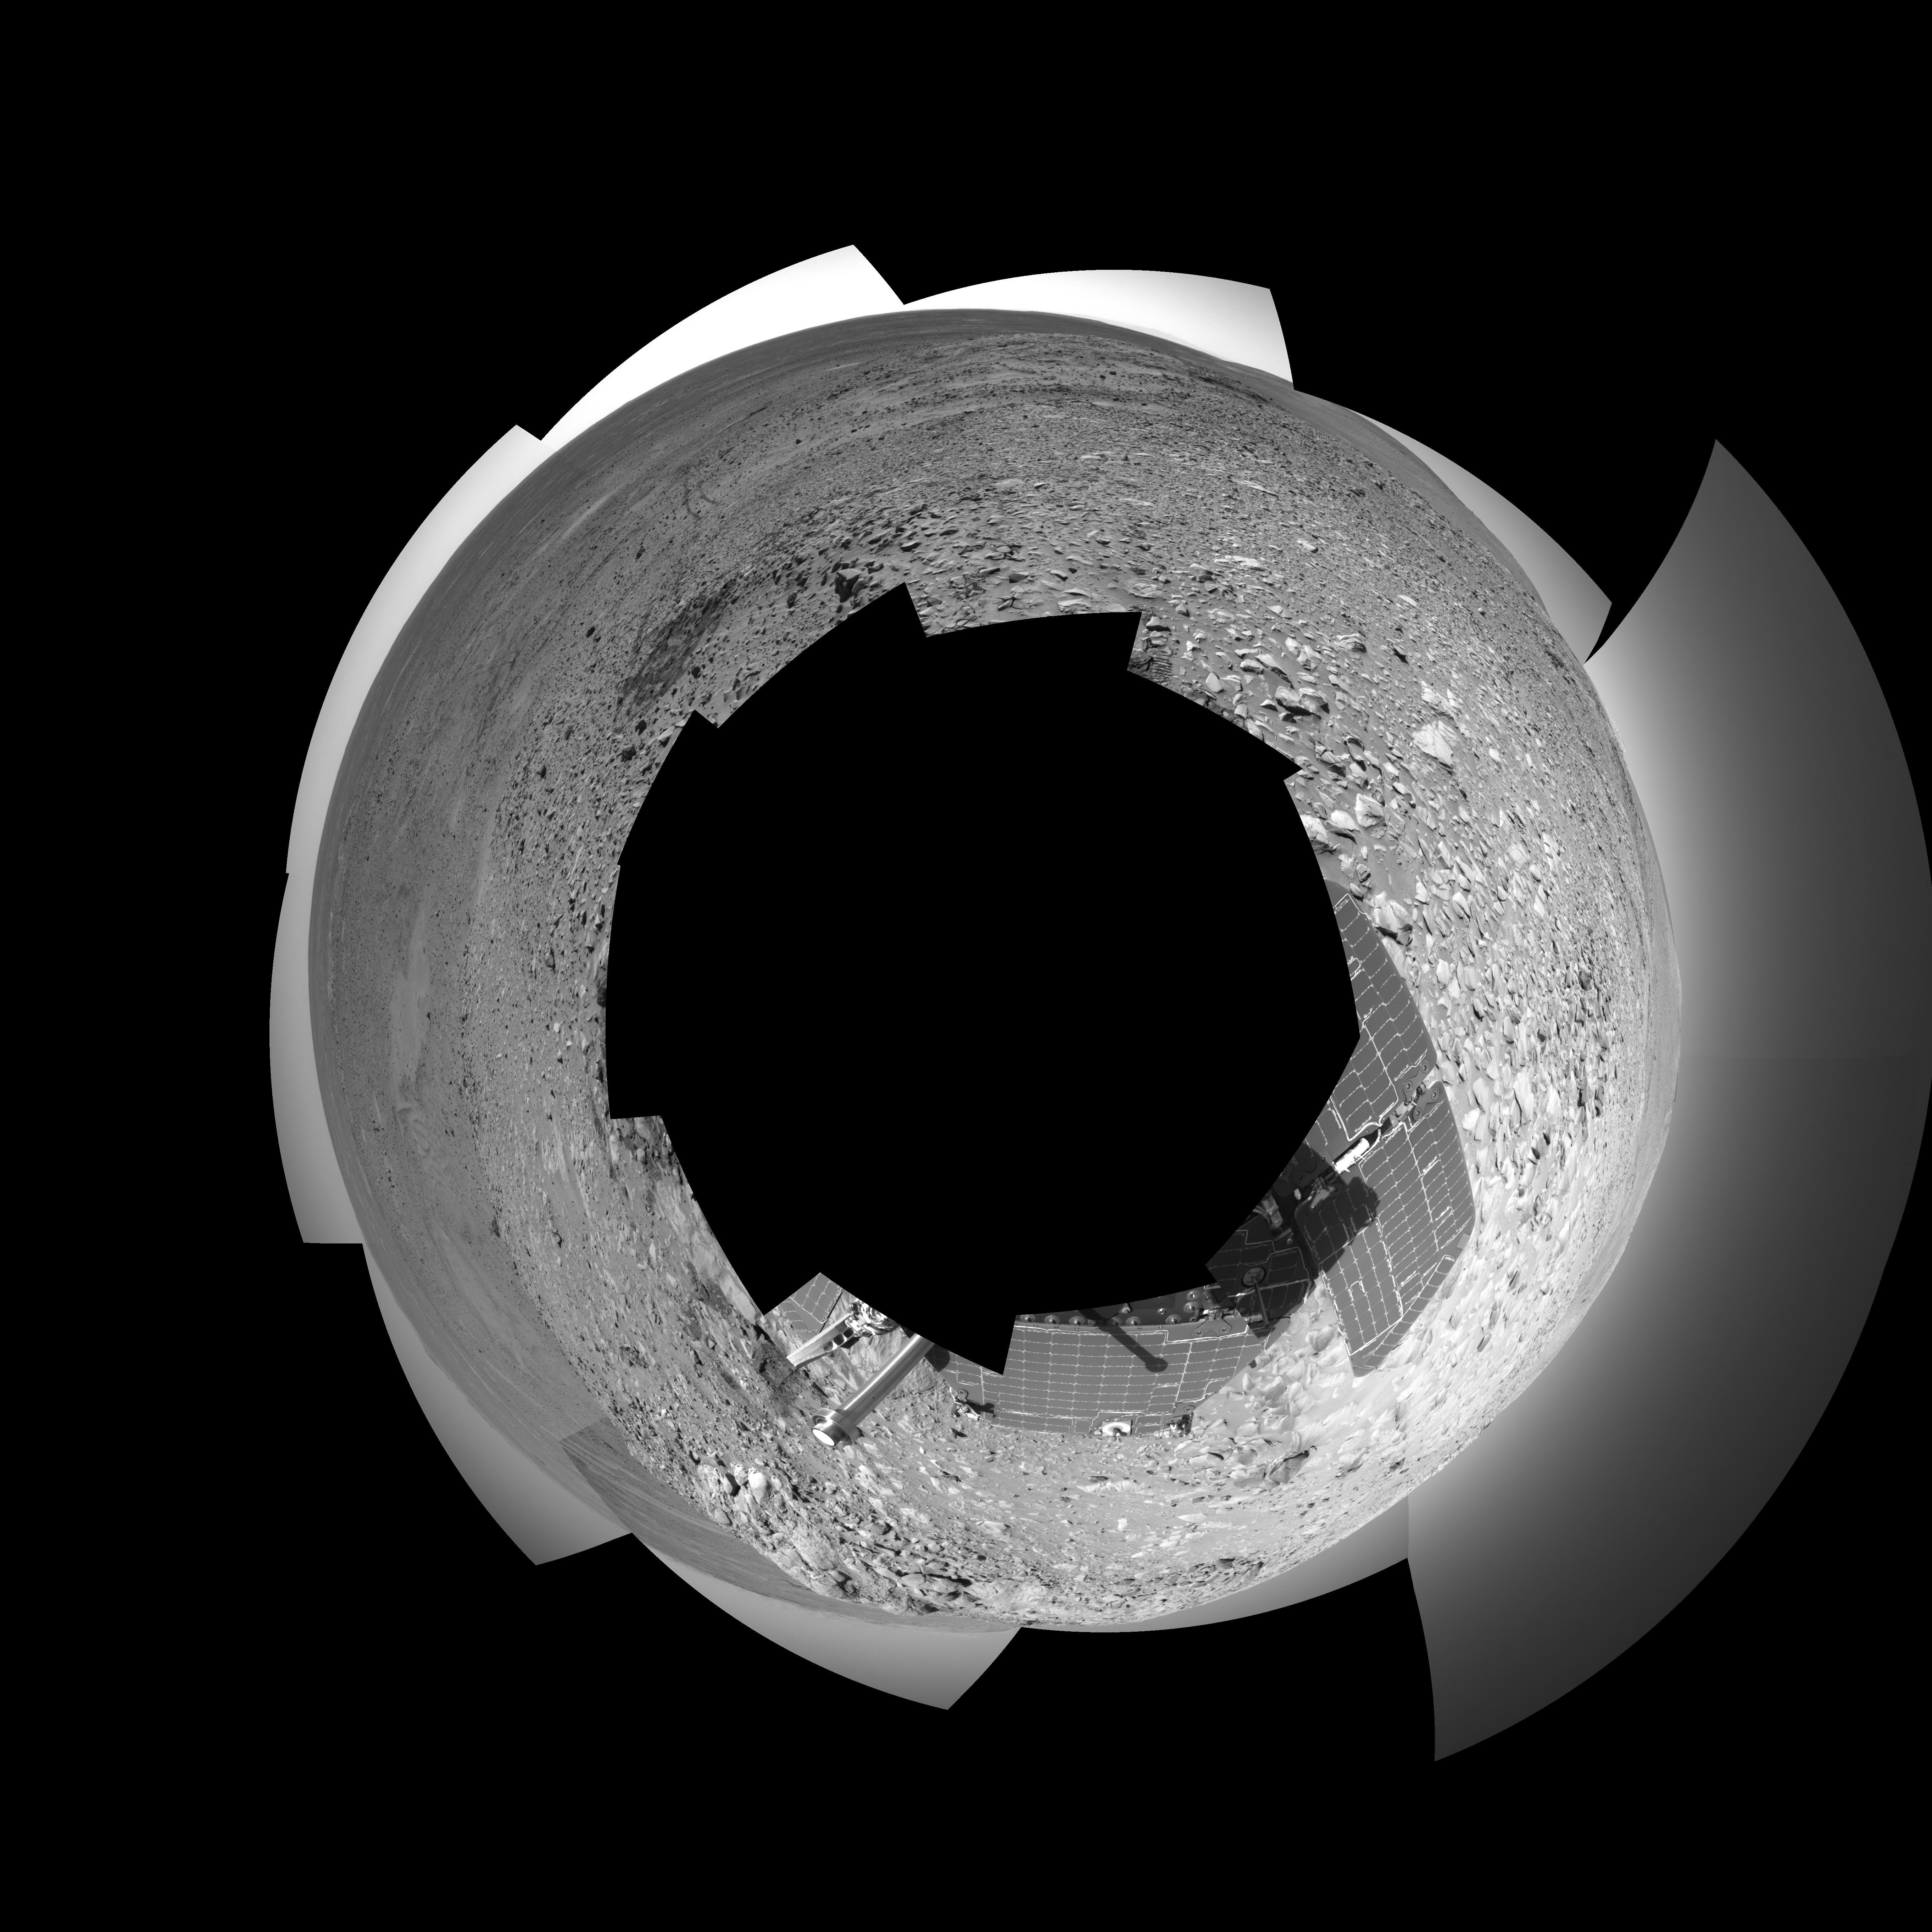

Making Tracks on Mars (polar)

NASA’s Mars Exploration Rover Spirit has been making tracks on Mars for seven months now, well beyond its original 90-day mission. The rover traveled more than 3 kilometers (2 miles) to reach the “Columbia Hills” pictured here. In this 360-degree view of the rolling martian terrain, its wheel tracks can be seen approaching from the northwest (right side of image).

Spirit’s navigation camera took the images that make up this mosaic on sols 210 and 213 (Aug. 5 and Aug. 8, 2004). The rover is now conducting scientific studies of the local geology on the “Clovis” outcrop of the “West Spur” region of the “Columbia Hills.” The view is presented in a polar projection with geometrical seam correction. Scientists plan for Spirit to take a color panoramic image from this location.

Credit: NASA/JPL